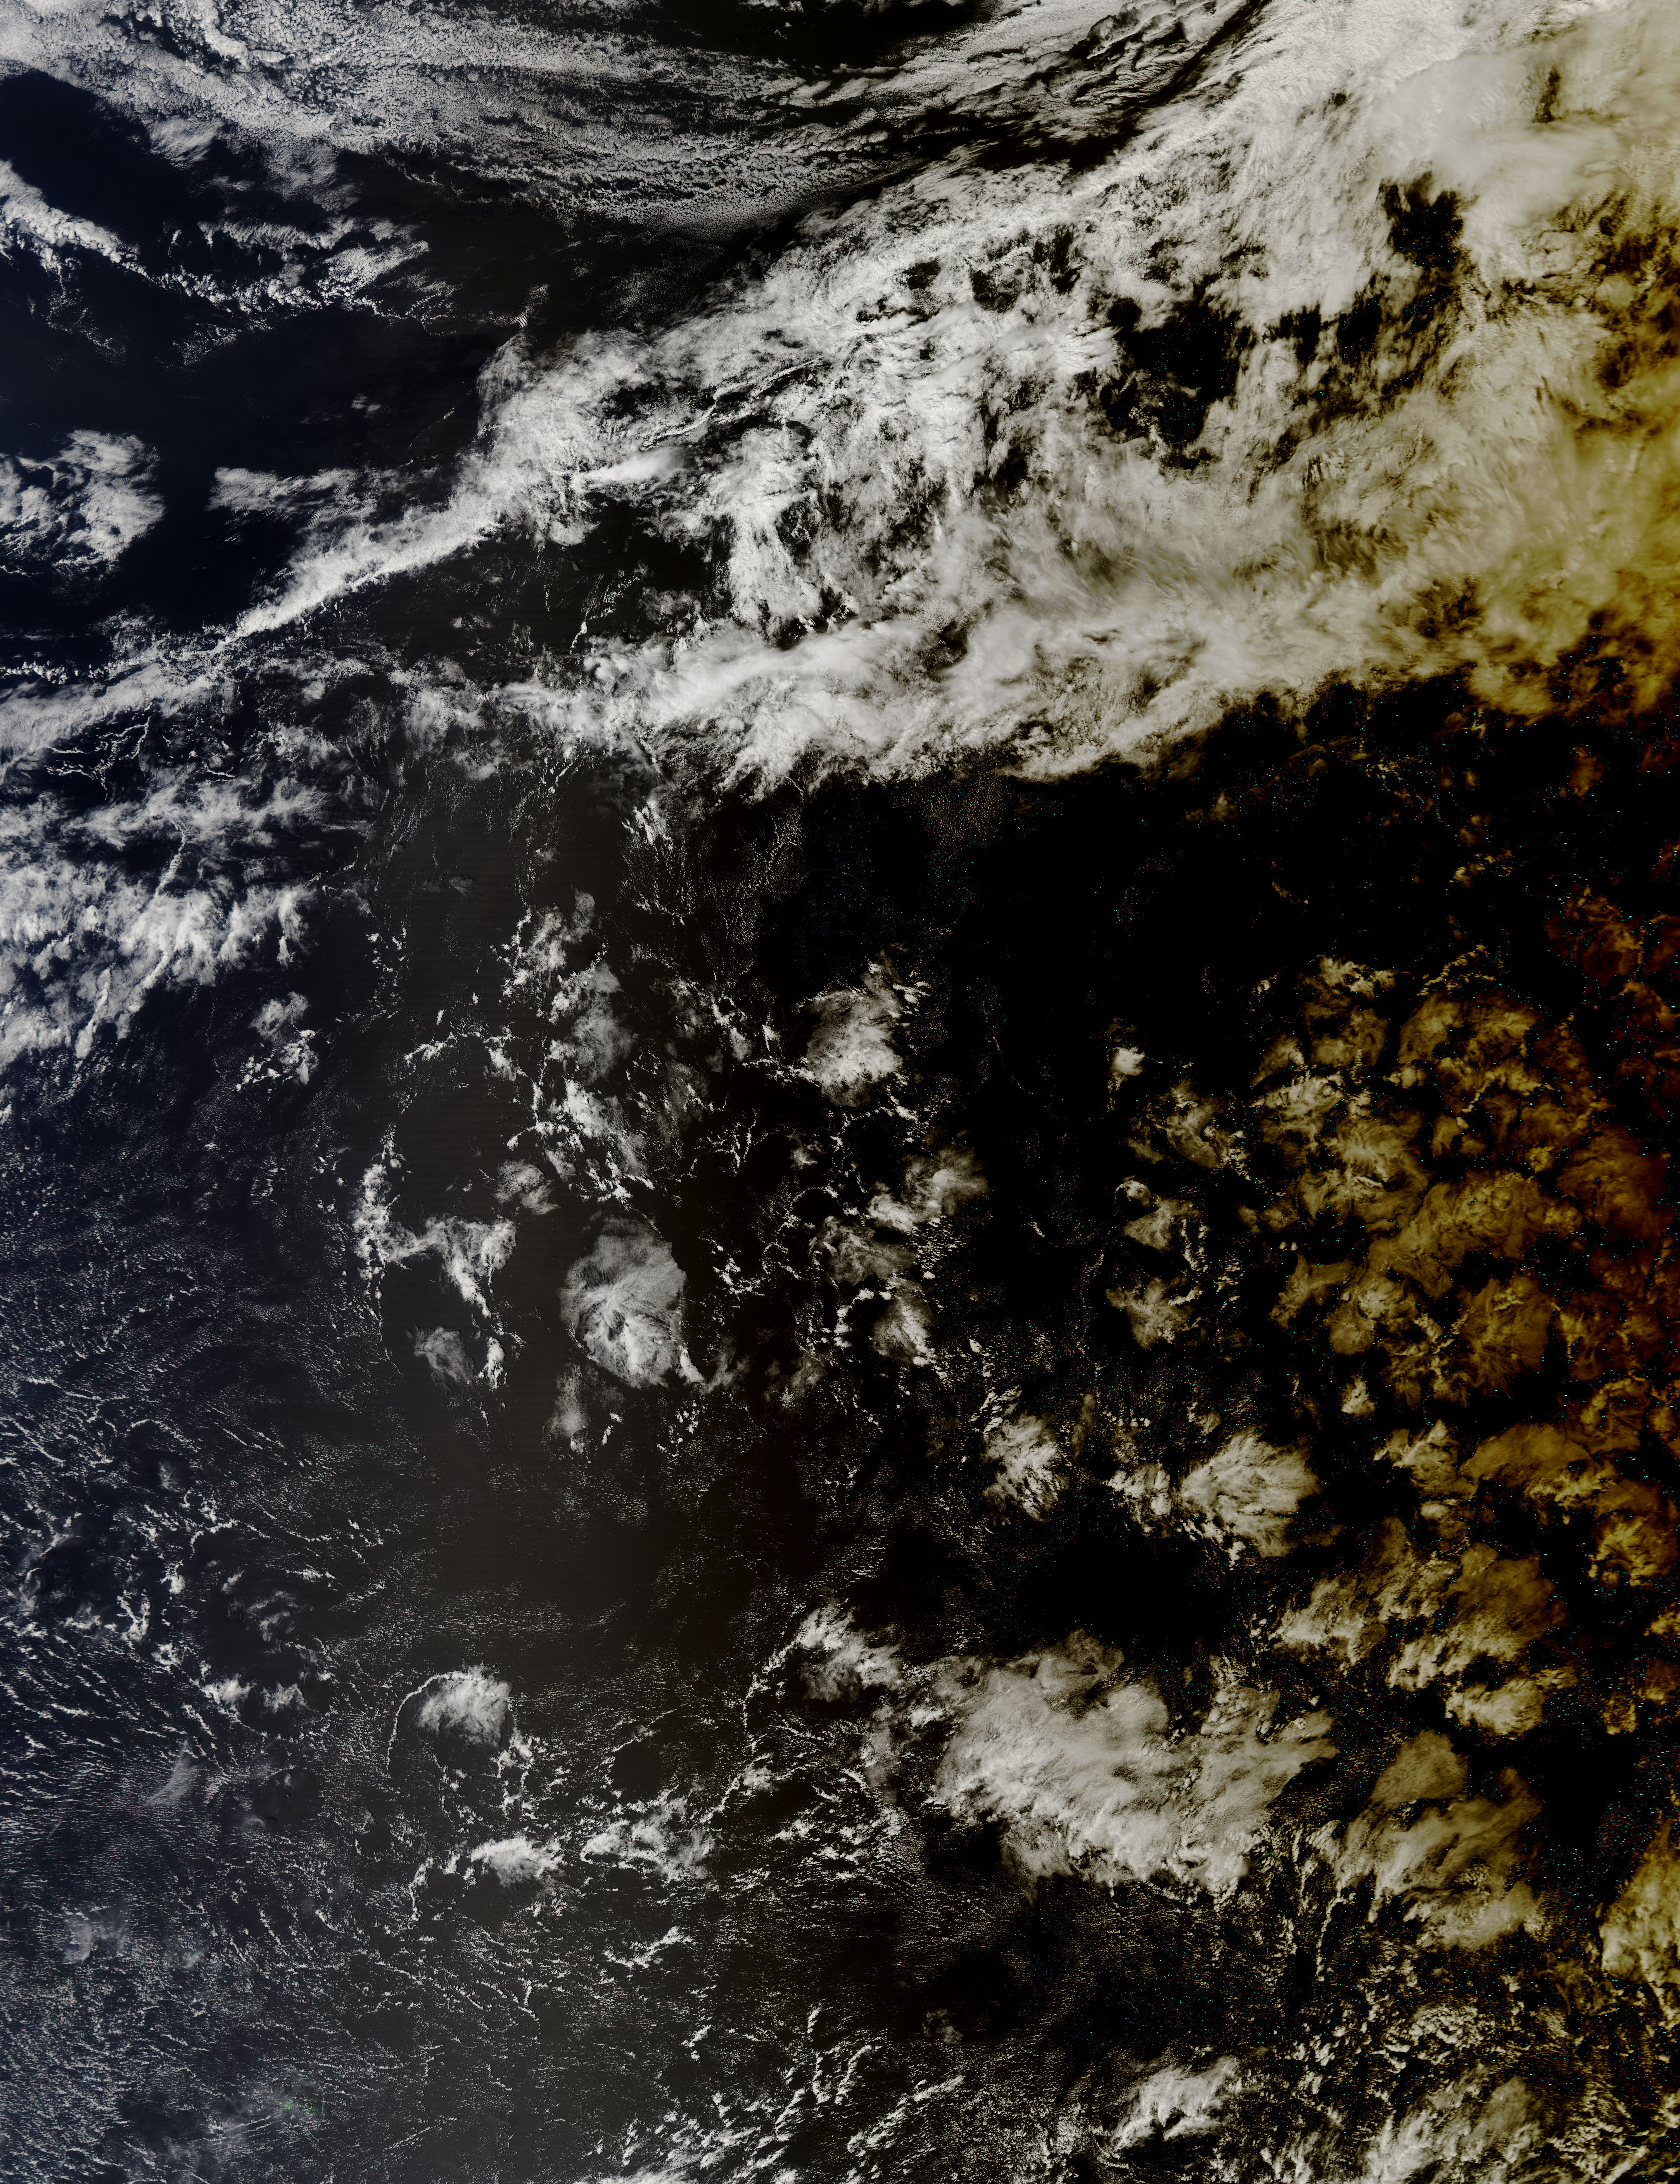

Solar eclipse over the South Pacific Ocean

During a total solar eclipse, the MODIS instrument on NASA's Aqua satellite recorded this image of the shadow of the moon over the South Pacific Ocean on March 8, 2016, at 10:05 pm EST. This total solar eclipse was the last one before an August 21, 2017, total solar eclipse that will be visible in much of the United States.

Credit: NASA/Goddard/Jeff Schmaltz/MODIS Land Rapid Response Team